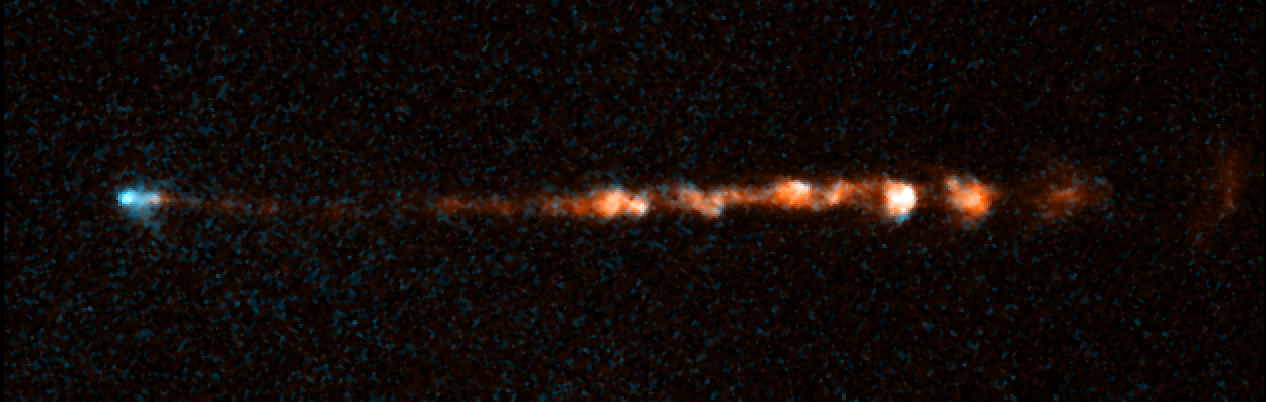

HH 34 Jet 1994

Object Name: HH 34 Jet
Object Description: Herbig-Haro Object
Instrument: HST/WFPC2
Filters: F656N (H-alpha) and F673N ([S II])

This image is a composite of separate exposures acquired by the WFPC2 instrument on HST. The color results from assigning different hues (colors) to each monochromatic (grayscale) image associated with an individual filter. In this case, the assigned colors are: Cyan: F656N (H-alpha) Orange: F673N ([S II])

Credit: NASA, ESA, and P. Hartigan (Rice University)